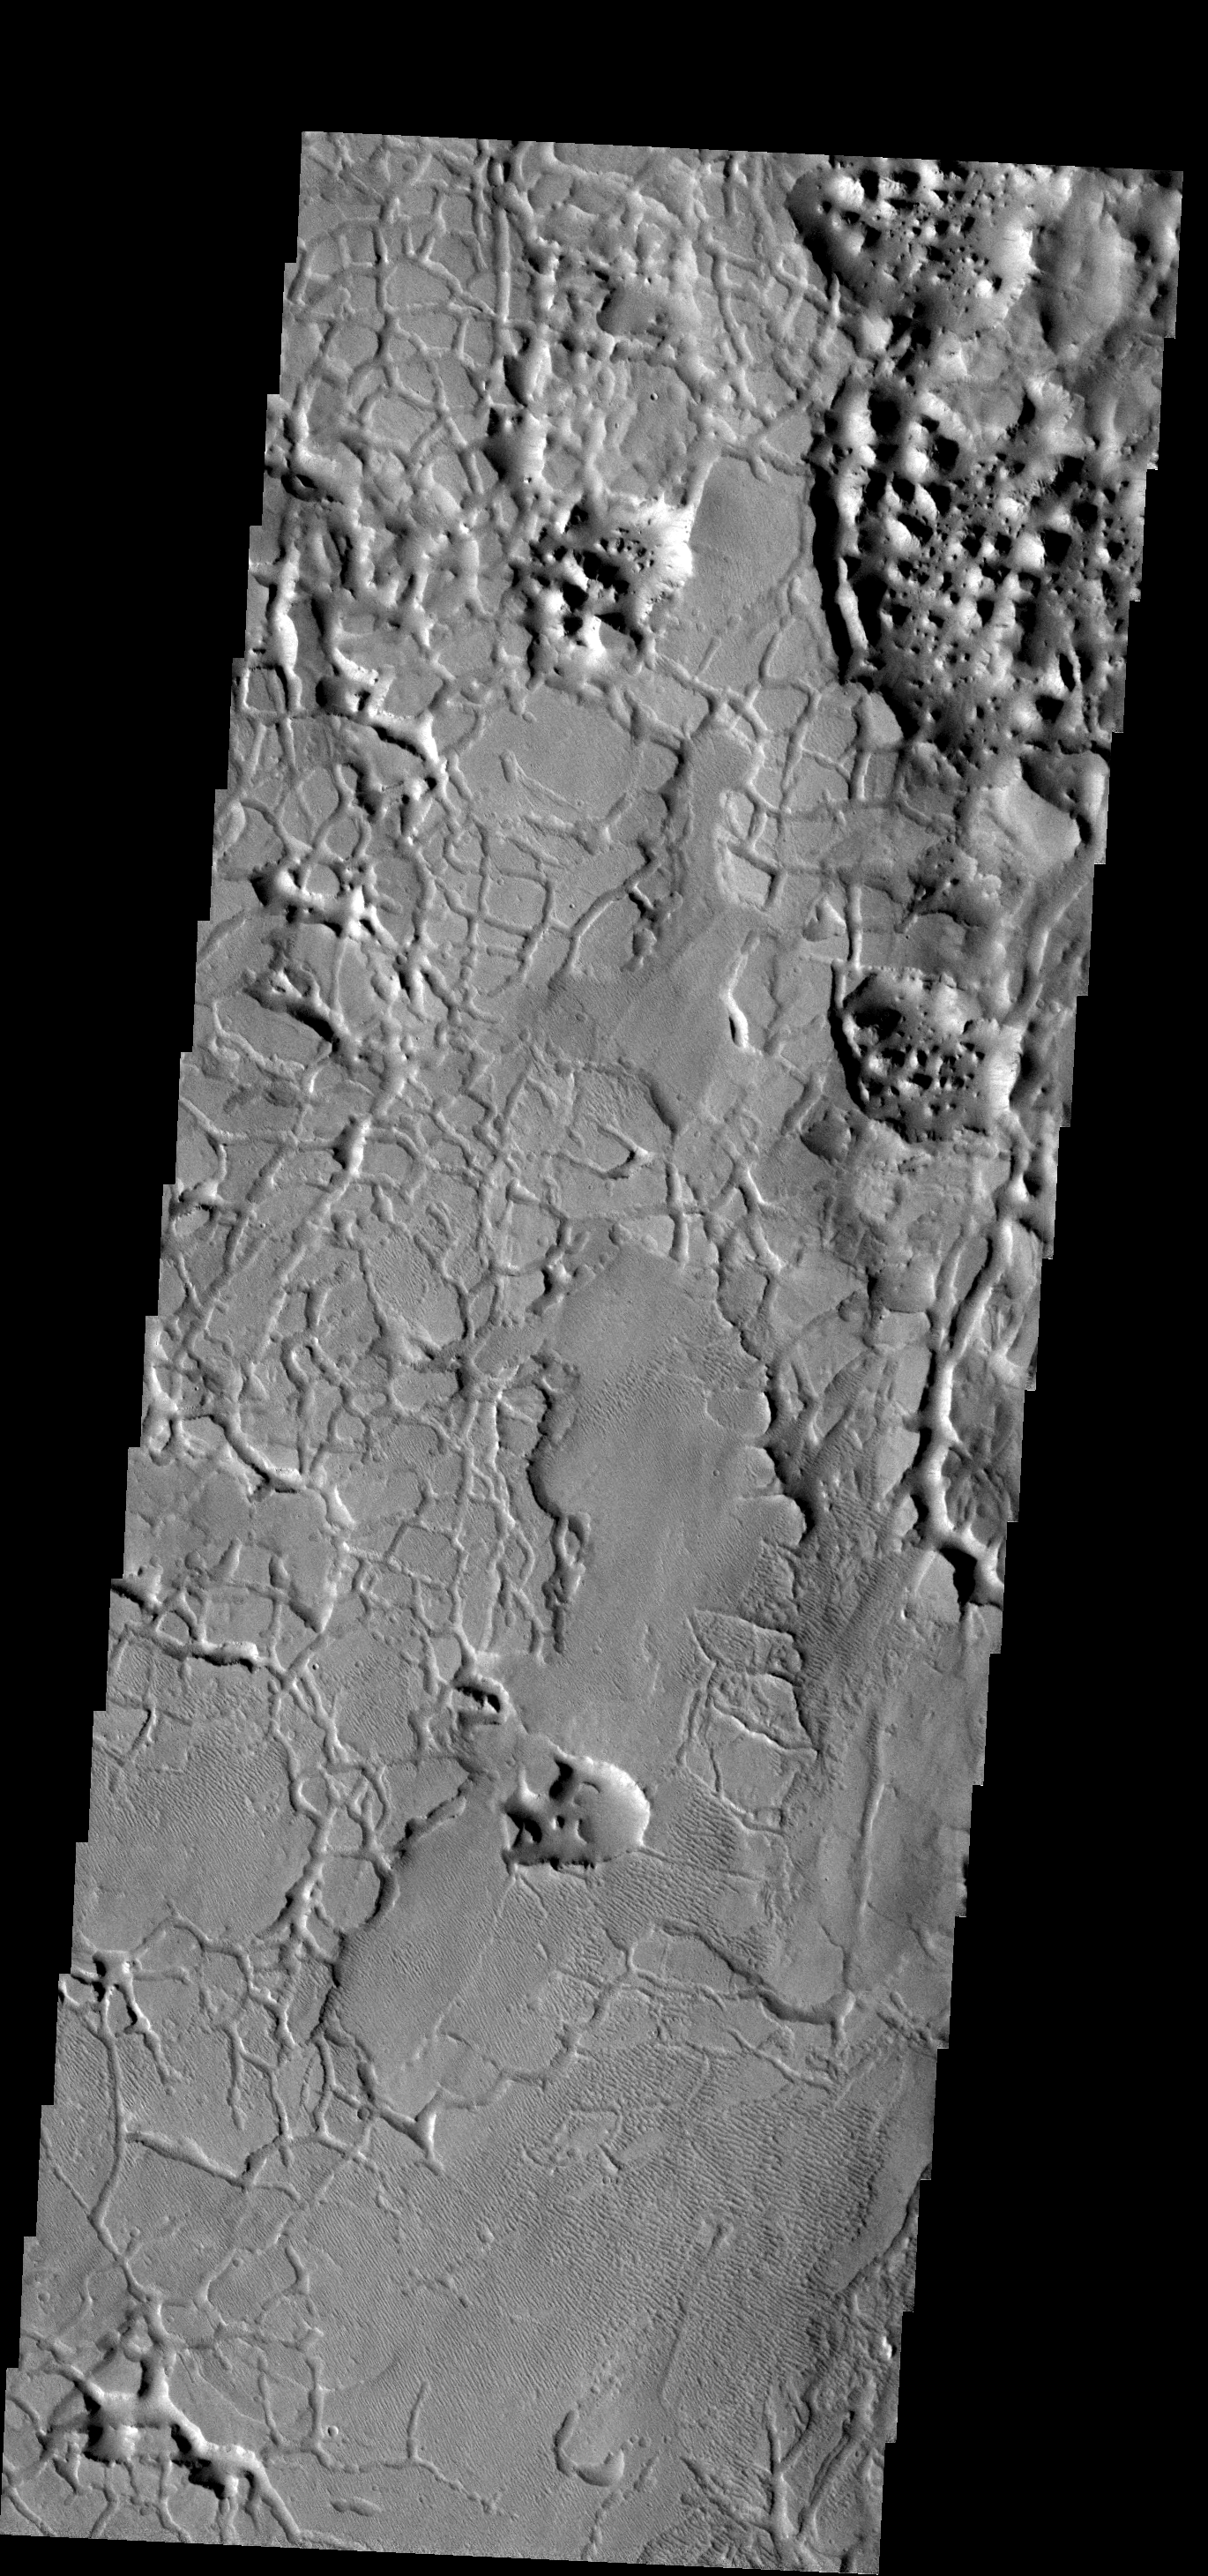

Cracks to Chaos

The materials in this region are cracked into individual pieces that with time weather into chaos terrain. This image is located on the southernmost border of Elysium Planitia.

Image information: VIS instrument. Latitude -0.8N, Longitude 172.5E. 18 meter/pixel resolution.

Please see the THEMIS Data Citation Note for details on crediting THEMIS images.

Note: this THEMIS visual image has not been radiometrically nor geometrically calibrated for this preliminary release. An empirical correction has been performed to remove instrumental effects. A linear shift has been applied in the cross-track and down-track direction to approximate spacecraft and planetary motion. Fully calibrated and geometrically projected images will be released through the Planetary Data System in accordance with Project policies at a later time.

NASA’s Jet Propulsion Laboratory manages the 2001 Mars Odyssey mission for NASA’s Office of Space Science, Washington, D.C. The Thermal Emission Imaging System (THEMIS) was developed by Arizona State University, Tempe, in collaboration with Raytheon Santa Barbara Remote Sensing. The THEMIS investigation is led by Dr. Philip Christensen at Arizona State University. Lockheed Martin Astronautics, Denver, is the prime contractor for the Odyssey project, and developed and built the orbiter. Mission operations are conducted jointly from Lockheed Martin and from JPL, a division of the California Institute of Technology in Pasadena.

Credit: NASA/JPL/ASU